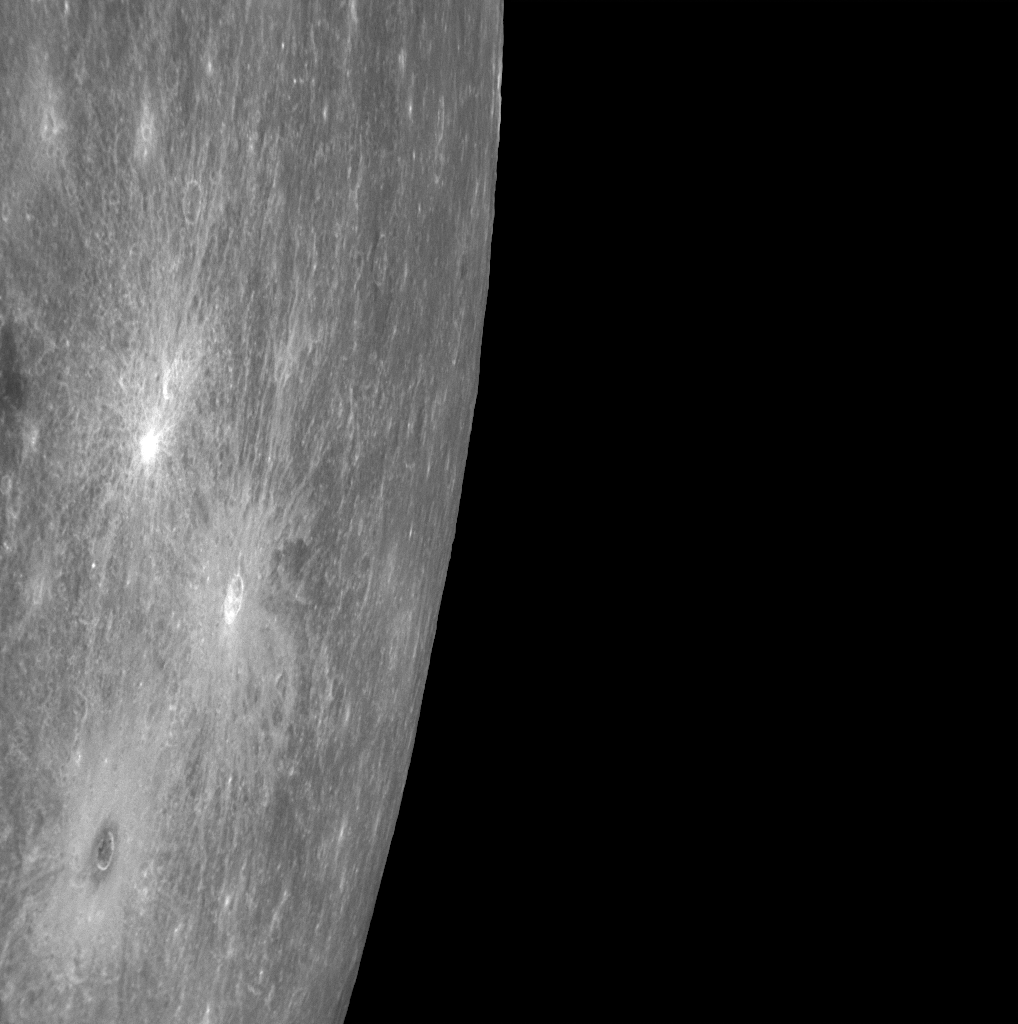

Berkel Leaves Its Mark

The crater in the lower left corner of this image is Berkel, recently named for Turkish painter and printmaker Sabri Berkel (1909-1993). The crater contains dark material in its center and in a ring immediately surrounding it. Moreover, Berkel is surrounded by a blanket of bright ejecta and a system of bright rays. Other craters on Mercury’s surface, such as Basho, also exhibit both bright rays and dark halos. In contrast, two neighboring craters in this image (indicated by white arrows) have bright rays but lack dark halos. Members of the MESSENGER Science Team are investigating why some craters contain dark material while others do not, and what that means for the nature and structure of Mercury’s crust.

Date Acquired: October 6, 2008
Image Mission Elapsed Time (MET): 131774056
Instrument: Narrow Angle Camera (NAC) of the Mercury Dual Imaging System (MDIS)
Resolution: 540 meters/pixel (0.34 miles)
Scale: Berkel is 21 kilometers (13 miles) in diameter
Spacecraft Altitude: 21,200 kilometers (13,200 miles)

These images are from MESSENGER, a NASA Discovery mission to conduct the first orbital study of the innermost planet, Mercury. For information regarding the use of images, see the MESSENGER image use policy.

Credit: NASA/Johns Hopkins University Applied Physics Laboratory/Carnegie Institution of Washington